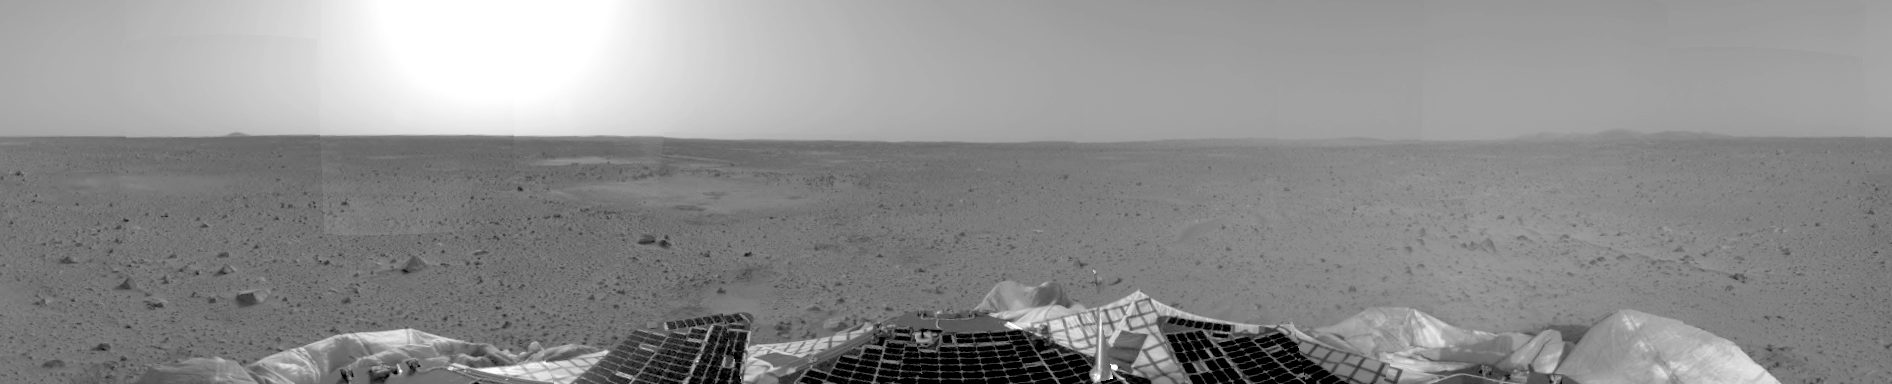

Left Panorama of Spirit’s Landing Site

Left Panorama of Spirit’s Landing Site

This is a version of the first 3-D stereo image from the rover’s navigation camera, showing only the view from the left stereo camera onboard the Mars Exploration Rover Spirit. The left and right camera images are combined to produce a 3-D image.

Credit: NASA/JPL/Cornell